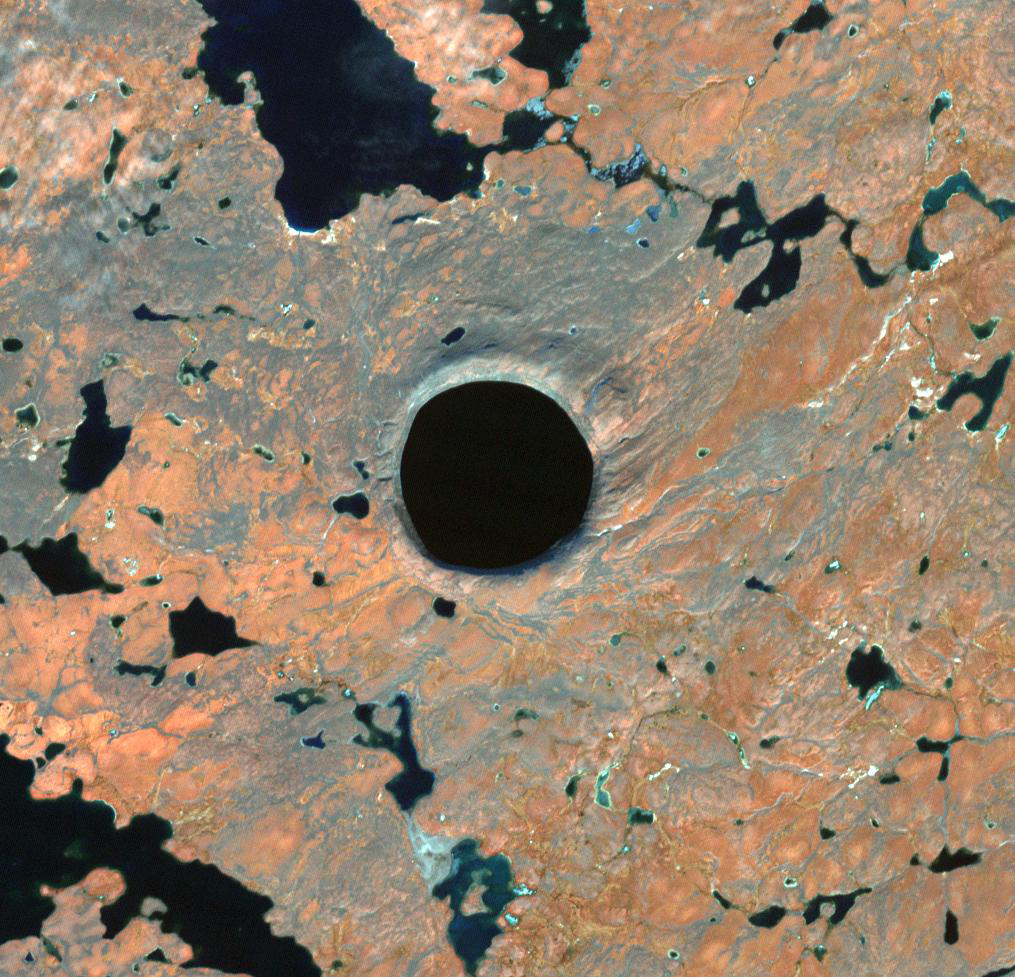

Pingualuit Crater, Nunavik Province, Canada

In Nunavik Province, far northern Canada, the Pingualuit Crater is known as the “Crystal Eye” to the Inuit. Once thought to be a possible diamond-bearing kimberlite pipe, the 3.5 km diameter circular structure is now known to be a meteor crater, formed about 1.4 million years ago. The image was acquired October 1, 2021, covers an area of 14.9 by 15.2 km, and is located at 61.3 degrees north, 73.7 degrees west.

With its 14 spectral bands from the visible to the thermal infrared wavelength region and its high spatial resolution of about 50 to 300 feet (15 to 90 meters), ASTER images Earth to map and monitor the changing surface of our planet. ASTER is one of five Earth-observing instruments launched Dec. 18, 1999, on Terra. The instrument was built by Japan’s Ministry of Economy, Trade and Industry. A joint U.S./Japan science team is responsible for validation and calibration of the instrument and data products.

The broad spectral coverage and high spectral resolution of ASTER provides scientists in numerous disciplines with critical information for surface mapping and monitoring of dynamic conditions and temporal change. Example applications are monitoring glacial advances and retreats; monitoring potentially active volcanoes; identifying crop stress; determining cloud morphology and physical properties; wetlands evaluation; thermal pollution monitoring; coral reef degradation; surface temperature mapping of soils and geology; and measuring surface heat balance.

The U.S. science team is located at NASA’s Jet Propulsion Laboratory in Pasadena, Calif. The Terra mission is part of NASA’s Science Mission Directorate, Washington.

Credit: NASA/METI/AIST/Japan Space Systems, and U.S./Japan ASTER Science Team